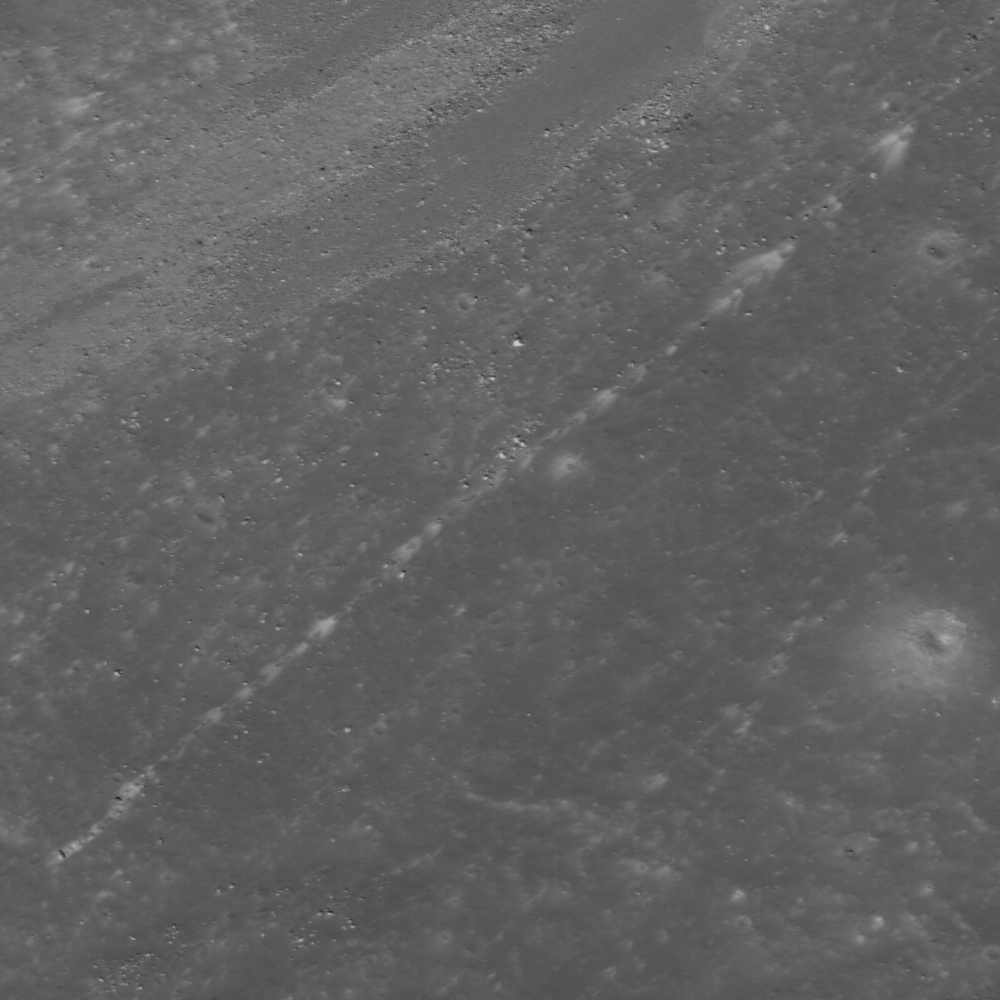

Bright Boulder Trail

High-albedo marks on the lunar surface left by a boulder bouncing down the northeast wall of farside highlands crater Moore F. Image width is 610 meters.

NASA’s Goddard Space Flight Center built and manages the mission for the Exploration Systems Mission Directorate at NASA Headquarters in Washington. The Lunar Reconnaissance Orbiter Camera was designed to acquire data for landing site certification and to conduct polar illumination studies and global mapping. Operated by Arizona State University, the LROC facility is part of the School of Earth and Space Exploration (SESE). LROC consists of a pair of narrow-angle cameras (NAC) and a single wide-angle camera (WAC). The mission is expected to return over 70 terabytes of image data.

Credit: NASA/GSFC/Arizona State University